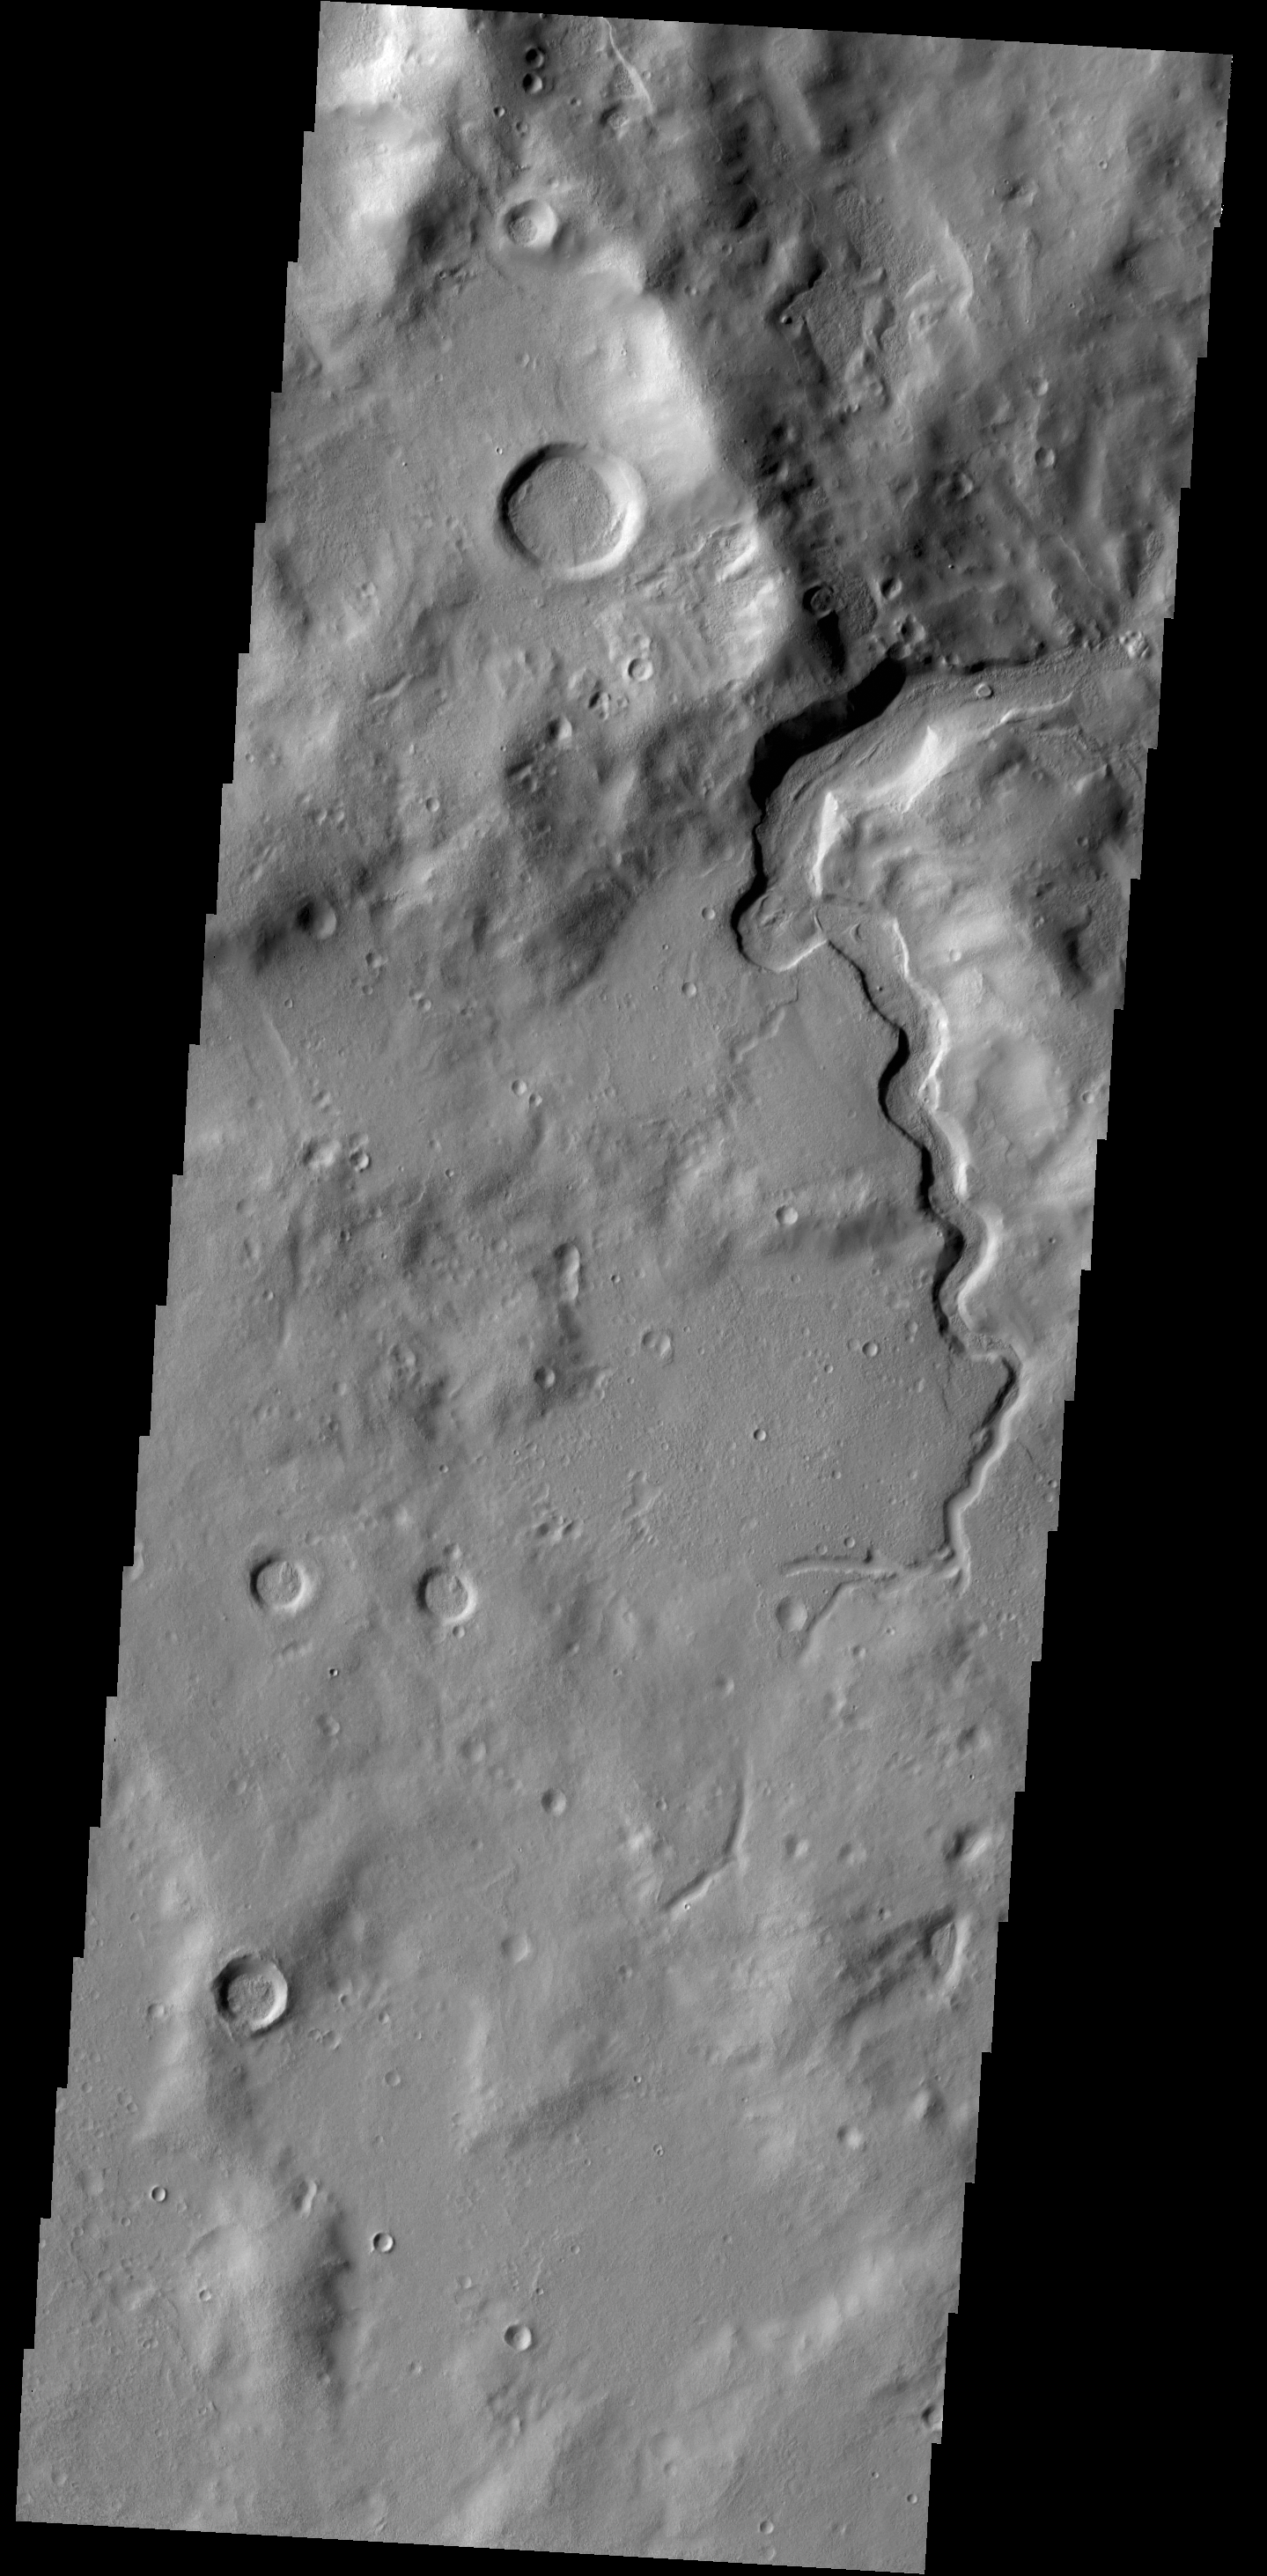

Channel

Today’s VIS image shows an unnamed channel that dissects the rim of a large crater in Arabia Terra.

Credit: NASA/JPL-Caltech/ASU